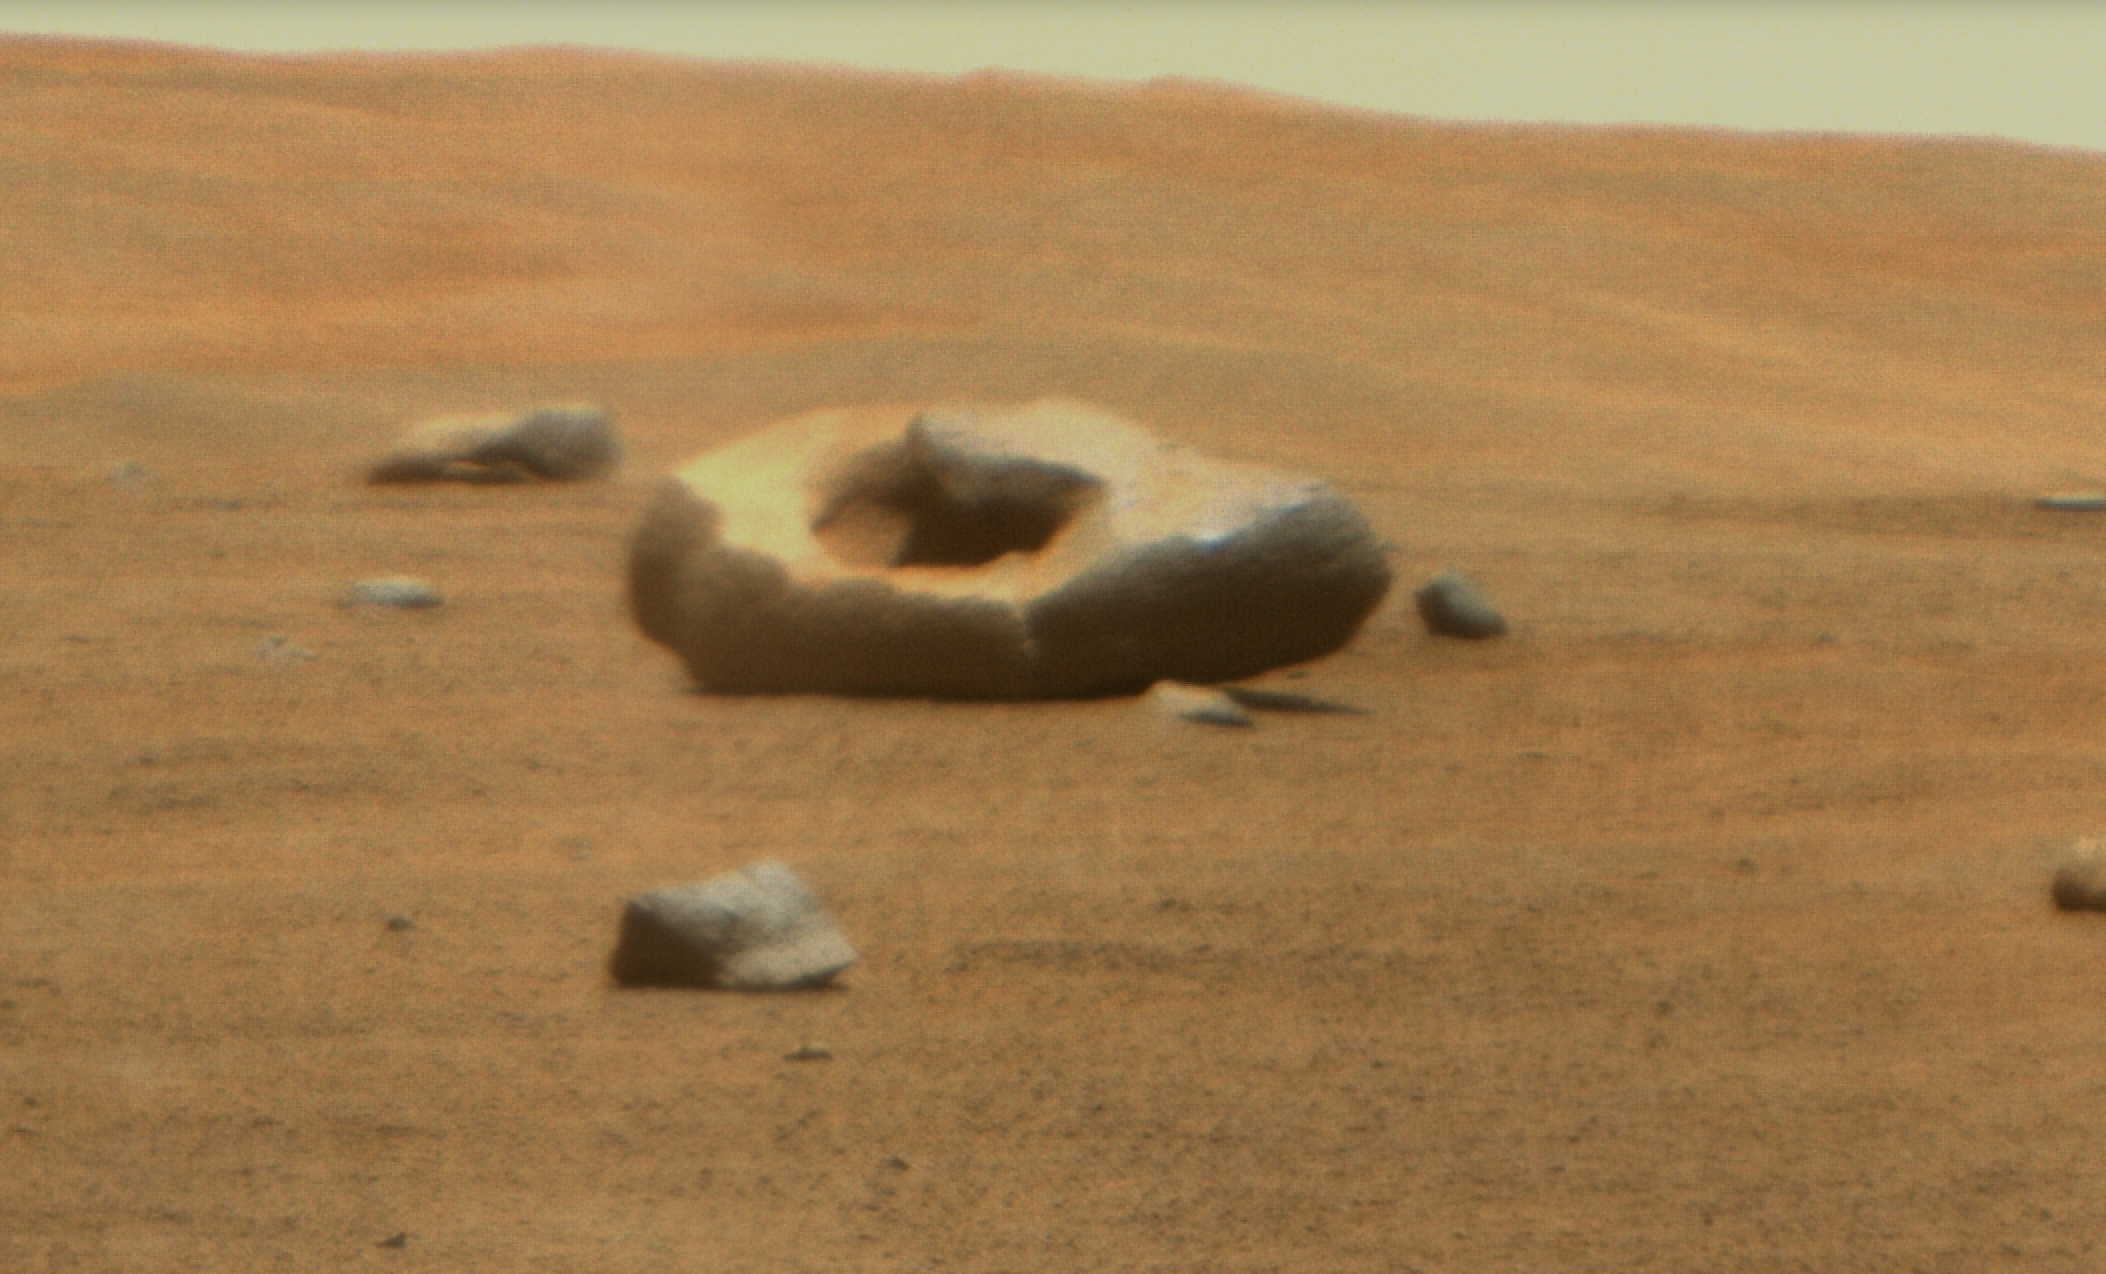

Perseverance Discovers a Doughnut-Shaped Rock

NASA’s Perseverance Mars rover captured this doughnut-shaped rock in Jezero Crater from about 328 feet (100 meters) away using its Remote Microscopic Imager (RMI), part of the SuperCam instrument, on June 22, 2023, the 832nd Martian day, or sol, of the mission. Oddly shaped rocks aren’t uncommon, either on Earth or Mars; they’re often formed over eons as winds sandblast rock faces. This particular rock may have formed after a smaller rock (or multiple rocks) eroded near its center. That left behind a cavity that was later enlarged by the wind.

Figure A shows the same rock in its broader context, when it was first spotted by the rover’s Mastcam-Z instrument from about 1,312 feet (400 meters away) on April 15, 2023, the 765th Martian day, or sol, of the mission.

SuperCam is led by Los Alamos National Laboratory in New Mexico, where the instrument’s body unit was developed. That part of the instrument includes several spectrometers as well as control electronics and software. The mast unit, including RMI, was developed and built by several laboratories of the CNRS (the French research center) and French universities under the contracting authority of Centre National d’Études Spatiales (CNES), the French space agency.

Arizona State University leads the operations of the Mastcam-Z instrument, working in collaboration with Malin Space Science Systems in San Diego, on the design, fabrication, testing, and operation of the cameras, and in collaboration with the Niels Bohr Institute of the University of Copenhagen on the design, fabrication, and testing of the calibration targets.

A key objective for Perseverance’s mission on Mars is astrobiology, including the search for signs of ancient microbial life. The rover will characterize the planet’s geology and past climate, pave the way for human exploration of the Red Planet, and be the first mission to collect and cache Martian rock and regolith (broken rock and dust).

Subsequent NASA missions, in cooperation with ESA (European Space Agency), would send spacecraft to Mars to collect these sealed samples from the surface and return them to Earth for in-depth analysis.

The Mars 2020 Perseverance mission is part of NASA’s Moon to Mars exploration approach, which includes Artemis missions to the Moon that will help prepare for human exploration of the Red Planet.

NASA’s Jet Propulsion Laboratory, which is managed for the agency by Caltech in Pasadena, California, built and manages operations of the Perseverance rover.

Credit: NASA/JPL-Caltech/ASU/MSSS/LANL/CNES/IRAP